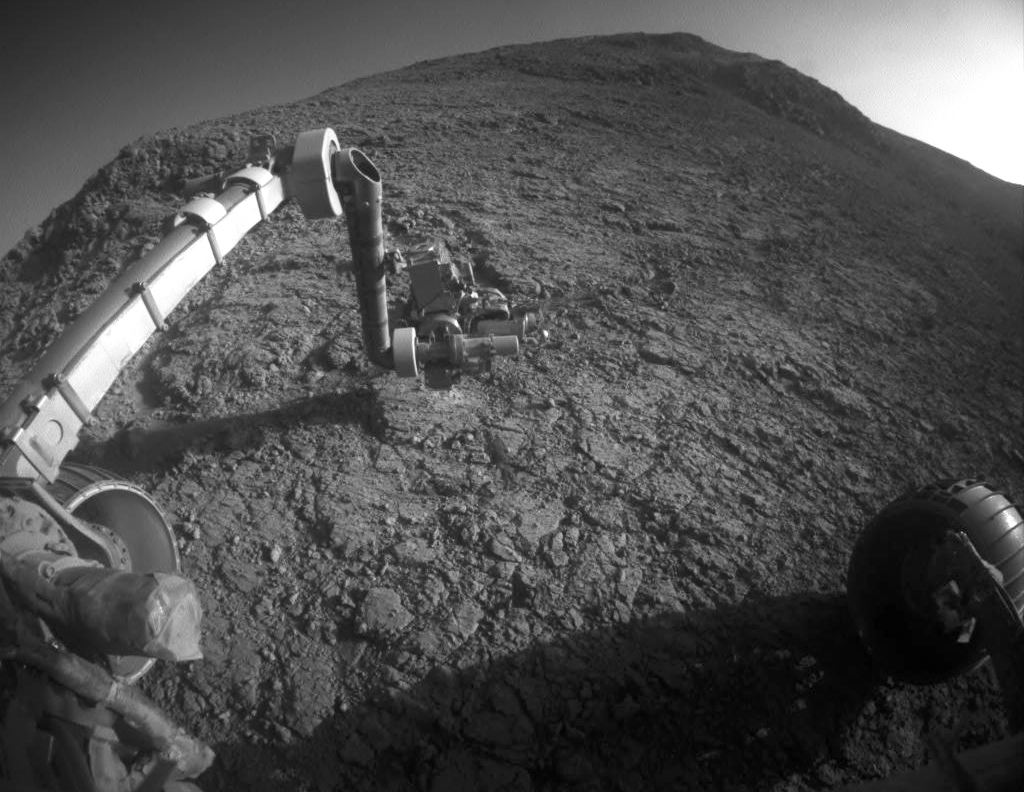

Mars Rover Opportunity at Rock Abrasion Target ‘Potts’

The target beneath the tool turret at the end of the rover’s robotic arm in this image from NASA’s Mars Exploration Rover Opportunity is “Private John Potts.” It lies high on the southern side of “Marathon Valley,” which slices through the western rim of Endeavour Crater.

The target’s informal name refers to a member of the Lewis and Clark Expedition’s Corps of Discovery.

The image was taken by Opportunity’s front hazard avoidance camera on Jan. 5, 2016, during the 4,248th Martian day, or sol, of the rover’s work on Mars. This camera is mounted low on the rover and has a wide-angle lens.

In this image, the microscopic imager on the turret is pointed downward. Opportunity’s examination of this target also used the turret’s rock abrasion tool for removing the surface crust and alpha particle X-ray spectrometer for identifying chemical elements in the rock.

Credit: NASA/JPL-Caltech